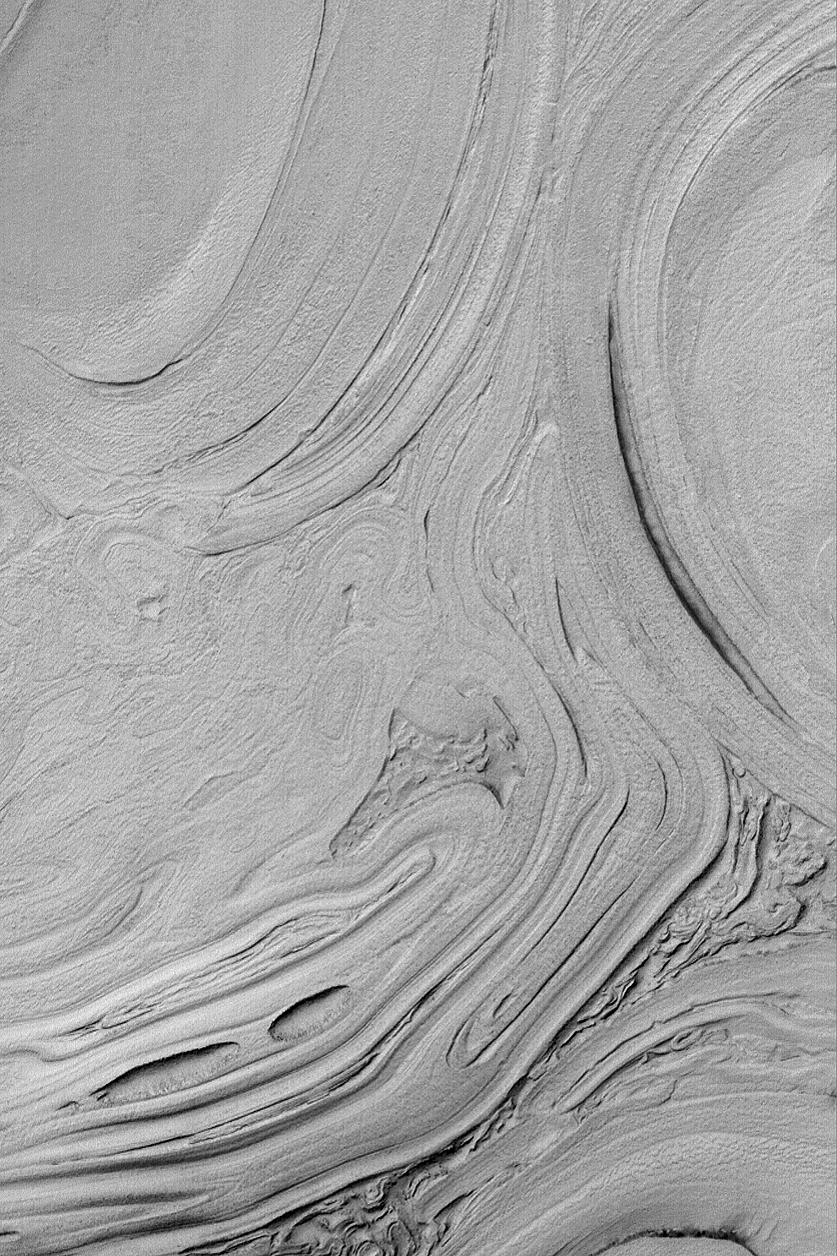

Hellas Planitia

MGS MOC Release No. MOC2-505, 6 October 2003

Northwest Hellas Planitia presents an array of strange-looking surfaces. This Mars Global Surveyor (MGS) Mars Orbiter Camera (MOC) picture shows an example near 39.3°S, 306.7°W. The scene is illuminated by sunlight from the upper left. Some of the banding apparent in this image may be related to layering, but the overall cause for the patterns remains elusive. Hellas Basin is a difficult place to obtain MOC high resolution images, because for most of the year it is cloudy. The clouds clear up and imaging opportunities are spectacular in southern autumn, the time of year that this image was obtained. This picture covers an area 3 km (1.9 mi) wide.

Credit: NASA/JPL/Malin Space Science Systems